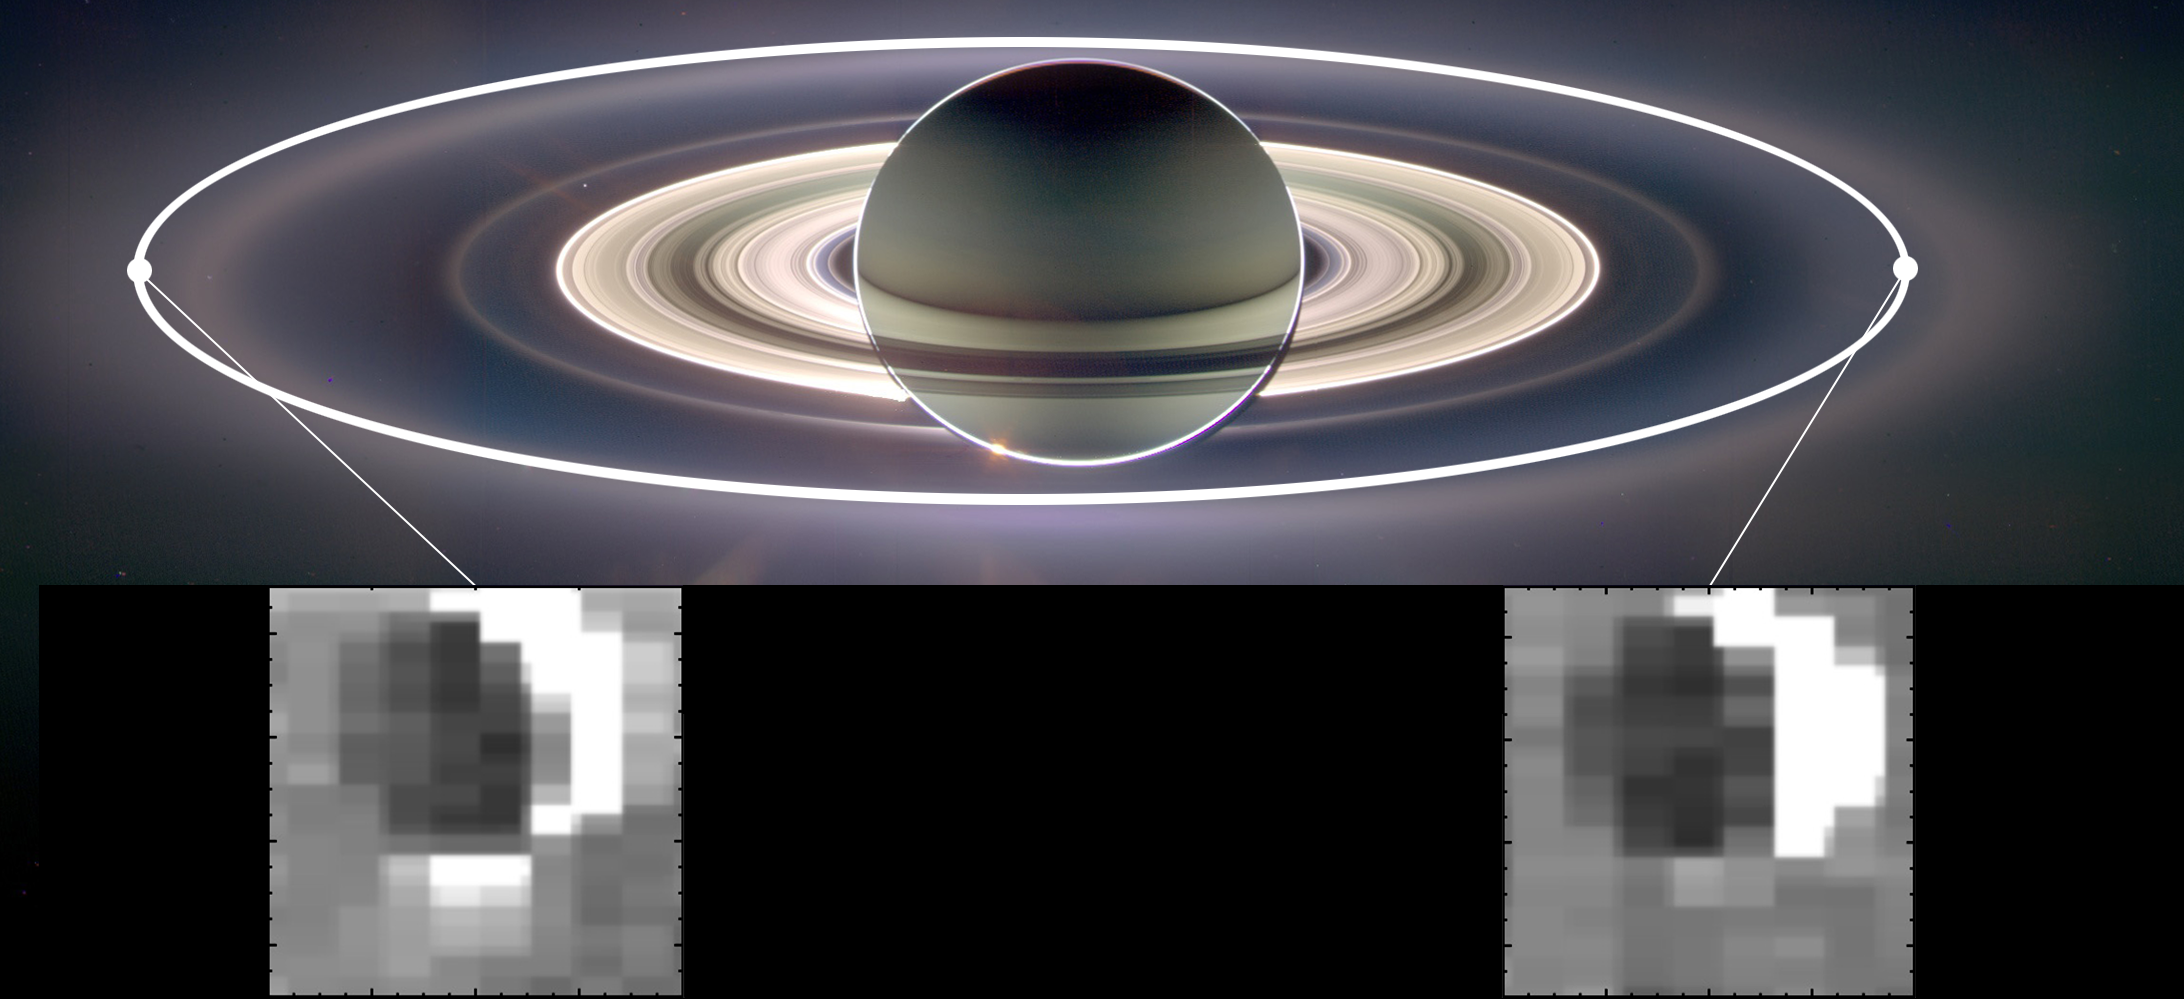

Squeezing and Releasing Enceladus

This set of images from NASA’s Cassini mission shows how the gravitational pull of Saturn affects the amount of spray coming from jets at the active moon Enceladus. Enceladus has the most spray when it is farthest away from Saturn in its orbit (inset image on the left) and the least spray when it is closest to Saturn (inset image on the right).

Water ice and organic particles gush out of fissures known as “tiger stripes” at Enceladus’ south pole. Scientists think the fissures are squeezed shut when the moon is feeling the greatest force of Saturn’s gravity. They theorize the reduction of that gravity allows the fissures to open and release the spray. Enceladus’ orbit is slightly closer to Saturn on one side than the other. A simplified version of that orbit is shown as a white oval.

Scientists correlate the brightness of the Enceladus plume to the amount of solid material being ejected because the fine grains of water ice in the plume are very bright when lit from behind. Between the dimmest and brightest images, they detected a change of about three to four times in brightness, approximately the same as moving from a dim hallway to a brightly lit office.

This analysis is the first clear finding that shows the jets at Enceladus vary in a predictable manner. The background image is a mosaic made from data obtained by Cassini’s imaging science subsystem in 2006. The inset image on the left was obtained on Oct. 1, 2011. The inset image on the right was obtained on Jan. 30, 2011.

A related image, PIA17039, shows just the Enceladus images. The Saturn system mosaic was created from data obtained by Cassini’s imaging cameras in 2006.

The Cassini-Huygens mission is a cooperative project of NASA, the European Space Agency and the Italian Space Agency. NASA’s Jet Propulsion Laboratory, a division of the California Institute of Technology in Pasadena, manages the mission for NASA’s Science Mission Directorate, Washington, DC. The Cassini orbiter was designed, developed and assembled at JPL. The visual and infrared mapping spectrometer was built by JPL, with a major contribution by the Italian Space Agency. The visual and infrared mapping spectrometer science team is based at the University of Arizona, Tucson.

Credit: NASA/JPL-Caltech/University of Arizona/Cornell/SSI